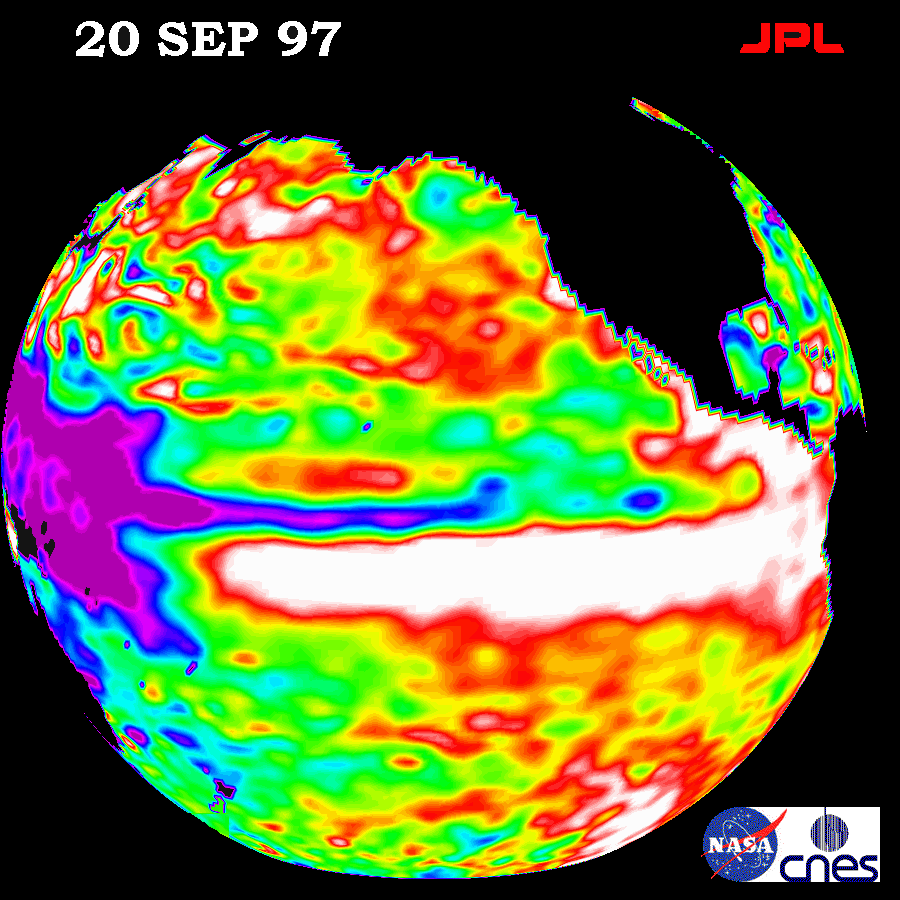

TOPEX/El Niño Watch- September 20, 1997

This image of the Pacific Ocean was produced using sea surface height measurements taken by the U.S./French TOPEX/POSEIDON satellite. The image shows sea surface height relative to normal ocean conditions on September 20, 1997 and provides more convincing information that the weather-disrupting phenomenon known as El Niño is back and getting stronger. The white and red areas indicate unusual patterns of heat storage; in the white areas, the sea surface is between 14 and 32 centimeters ( 6 to 13 inches) above normal; in the red areas, it’s about 10 centimeters (4 inches) above normal. The surface area covered by the warm water mass is about one and one-half times the size of the continental United States. The added amount of oceanic warm water near the Americas, with a temperature between 21-30 degrees Celsius (70-85 degrees Fahrenheit), is about 30 times the volume of water in all the U.S. Great Lakes combined. The green areas indicate normal conditions, while purple (the western Pacific) means at least 18 centimeters (7 inches) below normal sea level.

The El Niño phenomenon is thought to be triggered when the steady westward blowing trade winds weaken and even reverse direction. This change in the winds allows a large mass of warm water (the red and white area) that is normally located near Australia to move eastward along the equator until it reaches the coast of South America. The displacement of so much warm water affects evaporation, where rain clouds form and, consequently, alters the typical atmospheric jet stream patterns around the world. Using these global data, limited regional measurements from buoys and ships, and a forecasting model of the ocean-atmosphere system, the National Centers for Environmental Prediction (NCEP) of the National Oceanic and Atmospheric Administration, (NOAA), has issued an advisory indicating the presence of the early indications of El Niño conditions.

Credit: NASA/JPL